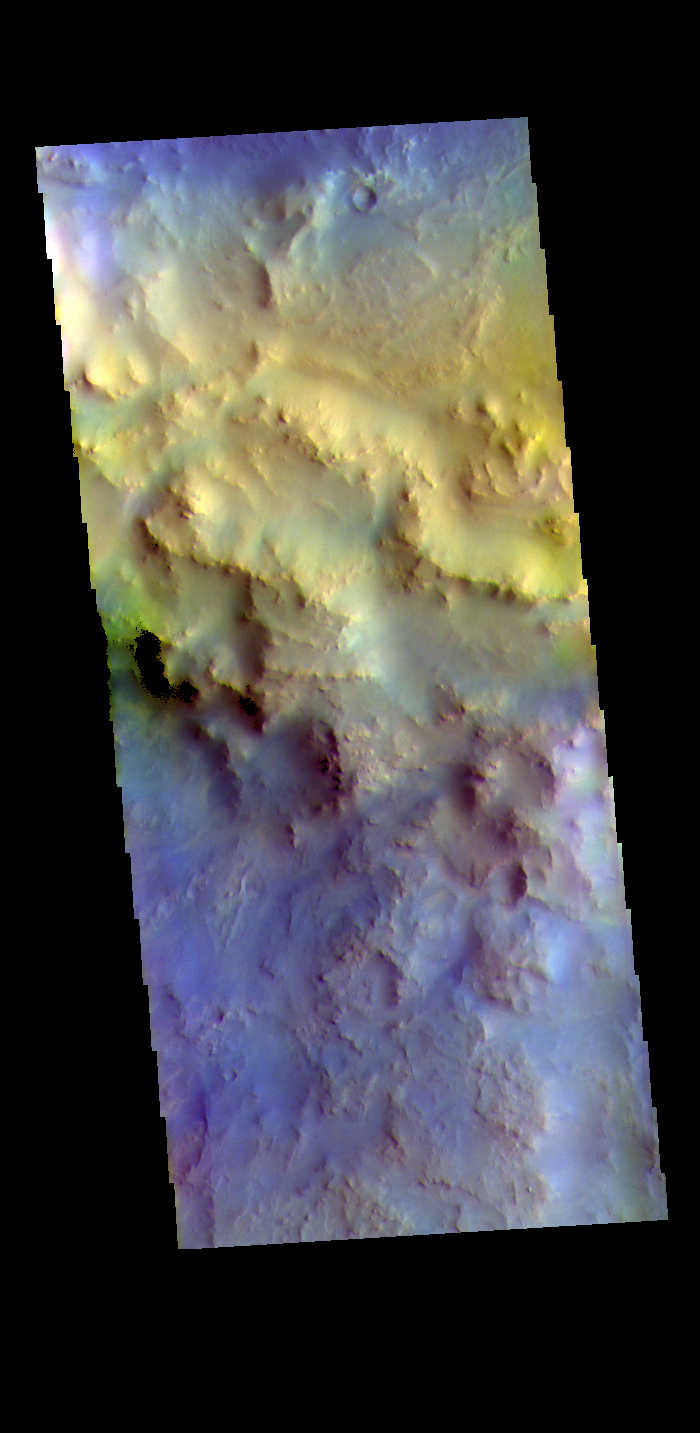

Hargraves Crater – False Color

The THEMIS VIS camera contains 5 filters. The data from different filters can be combined in multiple ways to create a false color image. These false color images may reveal subtle variations of the surface not easily identified in a single band image. Today’s false color image shows part of the rim of Hargraves Crater. Located between Nili Fossae and Isidis Planitia, Hargraves Crater is 60km (37 miles) in diameter.

Credit: NASA/JPL-Caltech/ASU